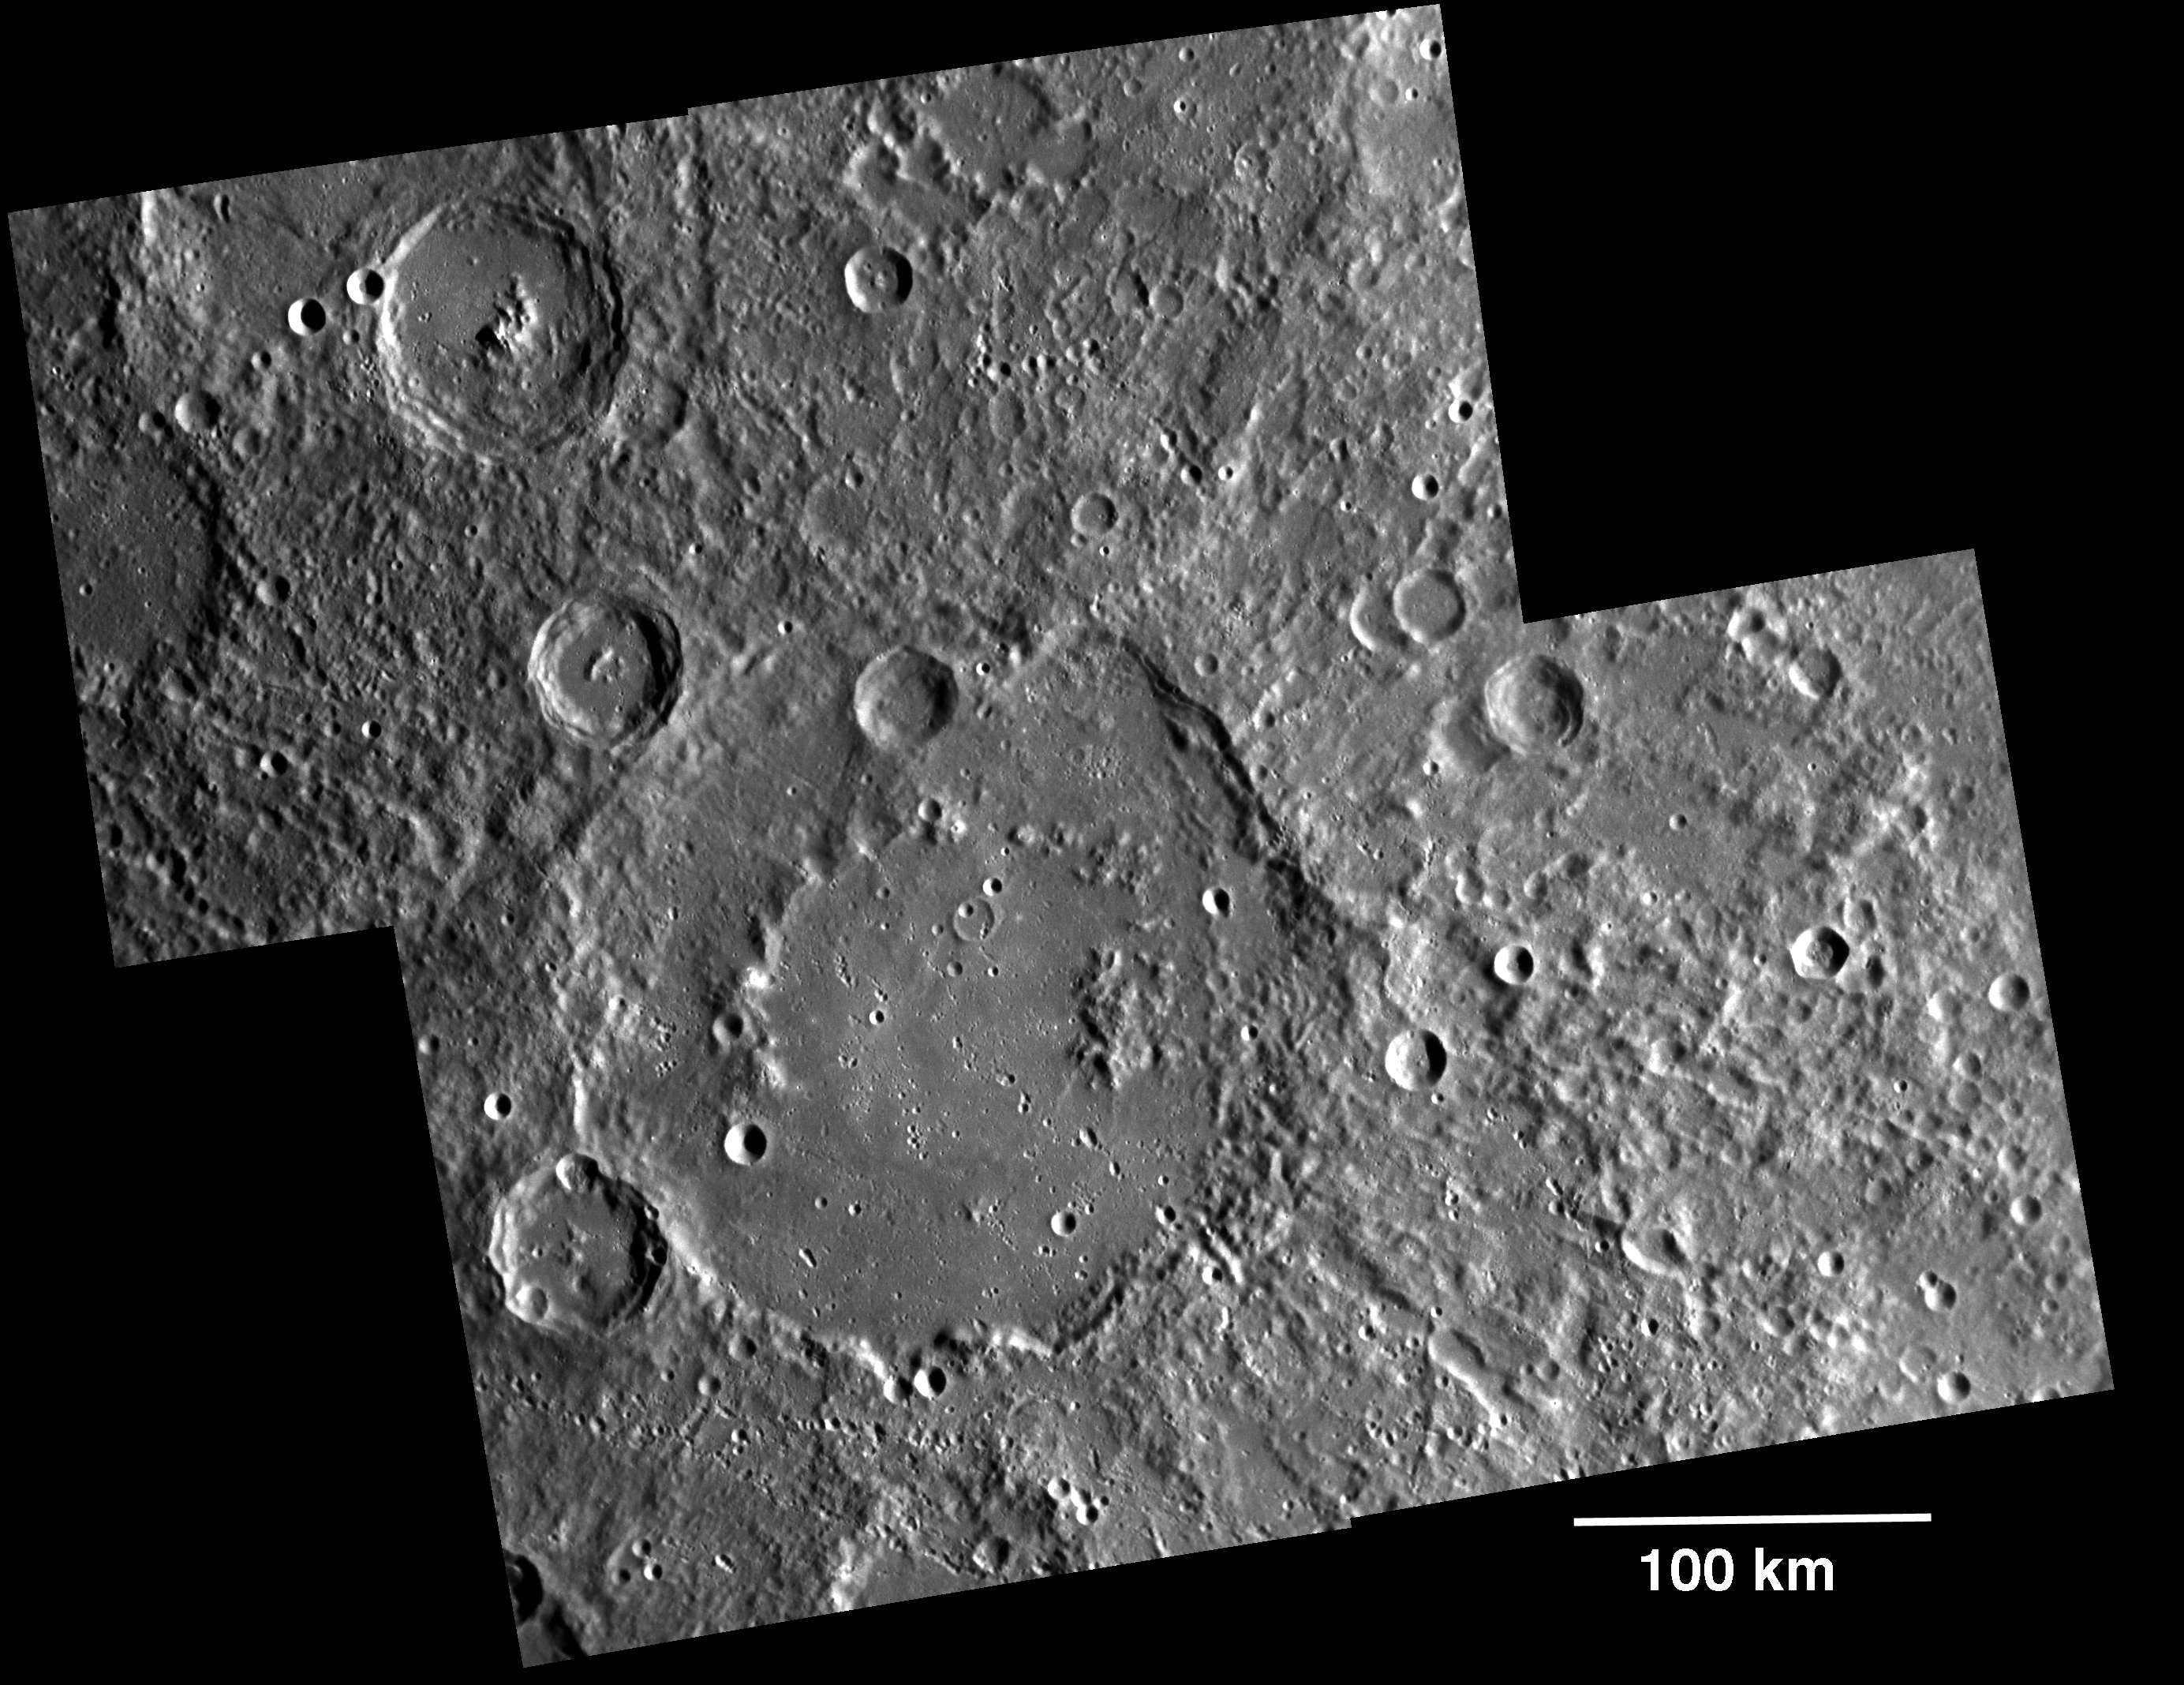

Monitoring Mercury’s South Pole

During the first 176 days of the orbital mission, equal to one solar day on Mercury, MDIS will acquire images to produce a high-resolution base map for surface morphology (morphology is the term given to the shape and texture of the surface). This map will cover more than 90% of Mercury’s surface at an average resolution of 250 m/pixel (0.16 miles/pixel or 820 feet/pixel) or better. At this resolution, features about 1 km in horizontal scale are recognizable in the images. Images acquired for the surface morphology base map have off-vertical solar illumination and visible shadows so as to reveal clearly the topographic form of geologic features. Because of MESSENGER’s highly elliptical orbit, the spacecraft passes close to the surface at high northern latitudes but is far above the southern hemisphere, so both the NAC and the WAC are being used to construct the global base map. For the southern hemisphere, images are obtained with the NAC, which has a 1.5° field of view and can acquire images at seven times greater resolution than the WAC. For the northern hemisphere, when the spacecraft is closer to and moving faster over the surface, the WAC is used, because its 10.5° field of view enables good image coverage. Images from both the NAC and the WAC will be mosaicked together to produce the global map. Shown here is an example mosaic of four images acquired as part of the surface morphology campaign. The large crater in the center is Valmiki (210 km diameter). Read this featured story to learn more about MDIS’s other imaging campaigns.

On March 17, 2011 (March 18, 2011, UTC), MESSENGER became the first spacecraft ever to orbit the planet Mercury. The mission is currently in its commissioning phase, during which spacecraft and instrument performance are verified through a series of specially designed checkout activities. In the course of the one-year primary mission, the spacecraft’s seven scientific instruments and radio science investigation will unravel the history and evolution of the Solar System’s innermost planet. Visit the Why Mercury? section of this website to learn more about the science questions that the MESSENGER mission has set out to answer.

Date acquired: April 24, 2011
Image Mission Elapsed Time (MET): 212149353, 212149359, 212150284, 212150288
Image ID: 171563-6
Instrument: Narrow Angle Camera (NAC) of the Mercury Dual Imaging System (MDIS)
Center Latitude: -22.63°
Center Longitude: 219.7° E
Resolution: 216 meters/pixel
Scale: Scale bar of 100 kilometers shown on the image
Incidence Angle: 64.9°
Emission Angle: 6.9°
Phase Angle: 71.8°

These images are from MESSENGER, a NASA Discovery mission to conduct the first orbital study of the innermost planet, Mercury. For information regarding the use of images, see the MESSENGER image use policy.

Credit: NASA/Johns Hopkins University Applied Physics Laboratory/Carnegie Institution of Washington